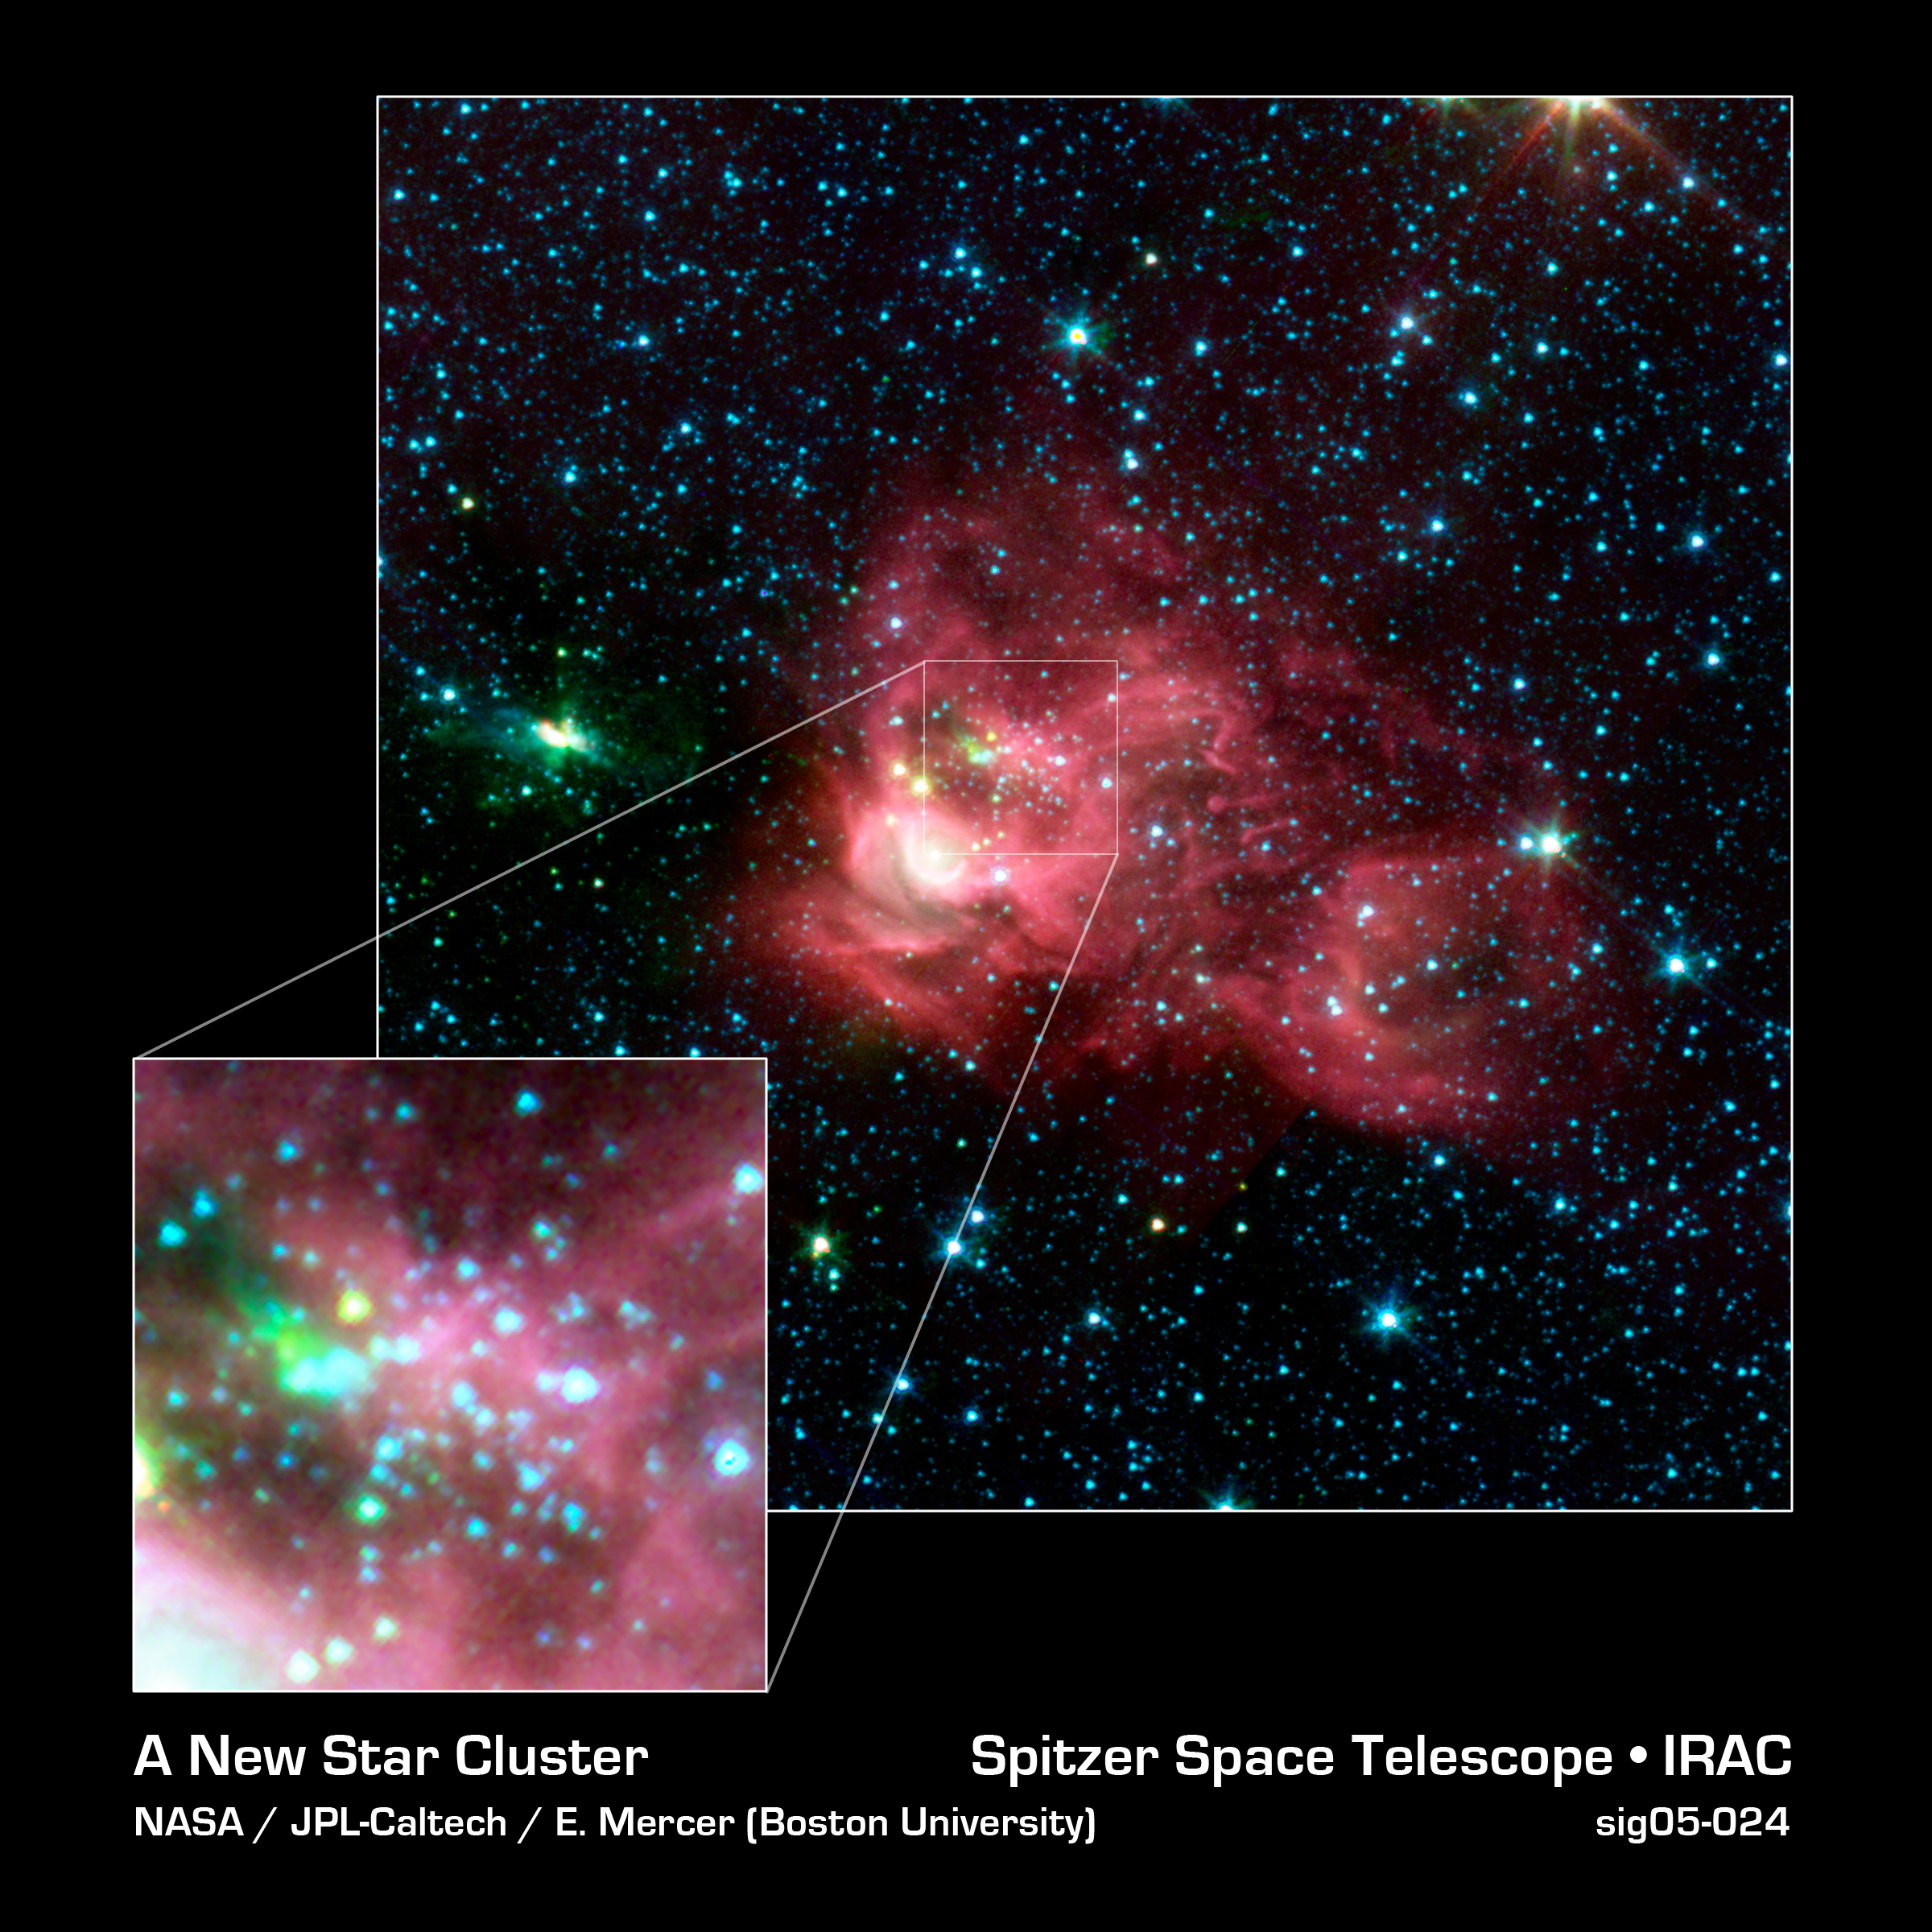

New Star Cluster Discovered in the Infrared

Using an automated computer method to sift through data collected by NASA's Spitzer Space Telescope, astronomers on the Galactic Legacy Infrared Mid-Plane Survey Extraordinaire (GLIMPSE) team found a new star cluster (inset) in our Milky Way galaxy, in the northern constellation Aquila (main image).

The new cluster is seen in the center of the red nebula, or star-forming cloud, as the grouping of small blue, yellow, and green stars. The wisps of red are organic molecules within the dust which have been illuminated by nearby star formation. Green indicates the presence of hot hydrogen gas. Blue predominantly reveals older stars. The bright white arc located to the lower left side of the central star cluster shows the area where a massive star is forming.

For years, dense obscuring clouds of dust have blocked the central cluster from optical view. The high density of the stars triggered the GLIMPSE team's automatic cluster-finding computer program to the presence of this cluster. There are still some dust clouds even in the heart of this cluster, as seen in the inset, indicating, that stars are probably still being formed today. With time, these clouds will disappear as more stars form.

The infrared image was captured with the Spitzer's infrared array camera (IRAC). The picture is a 4-channel color composite, showing emission from wavelengths of 3.6 microns (blue), 4.5 microns (green), 5.8 microns (orange) and 8.0 microns (red).

Credit: NASA/JPL-Caltech/E. Mercer (Boston University)